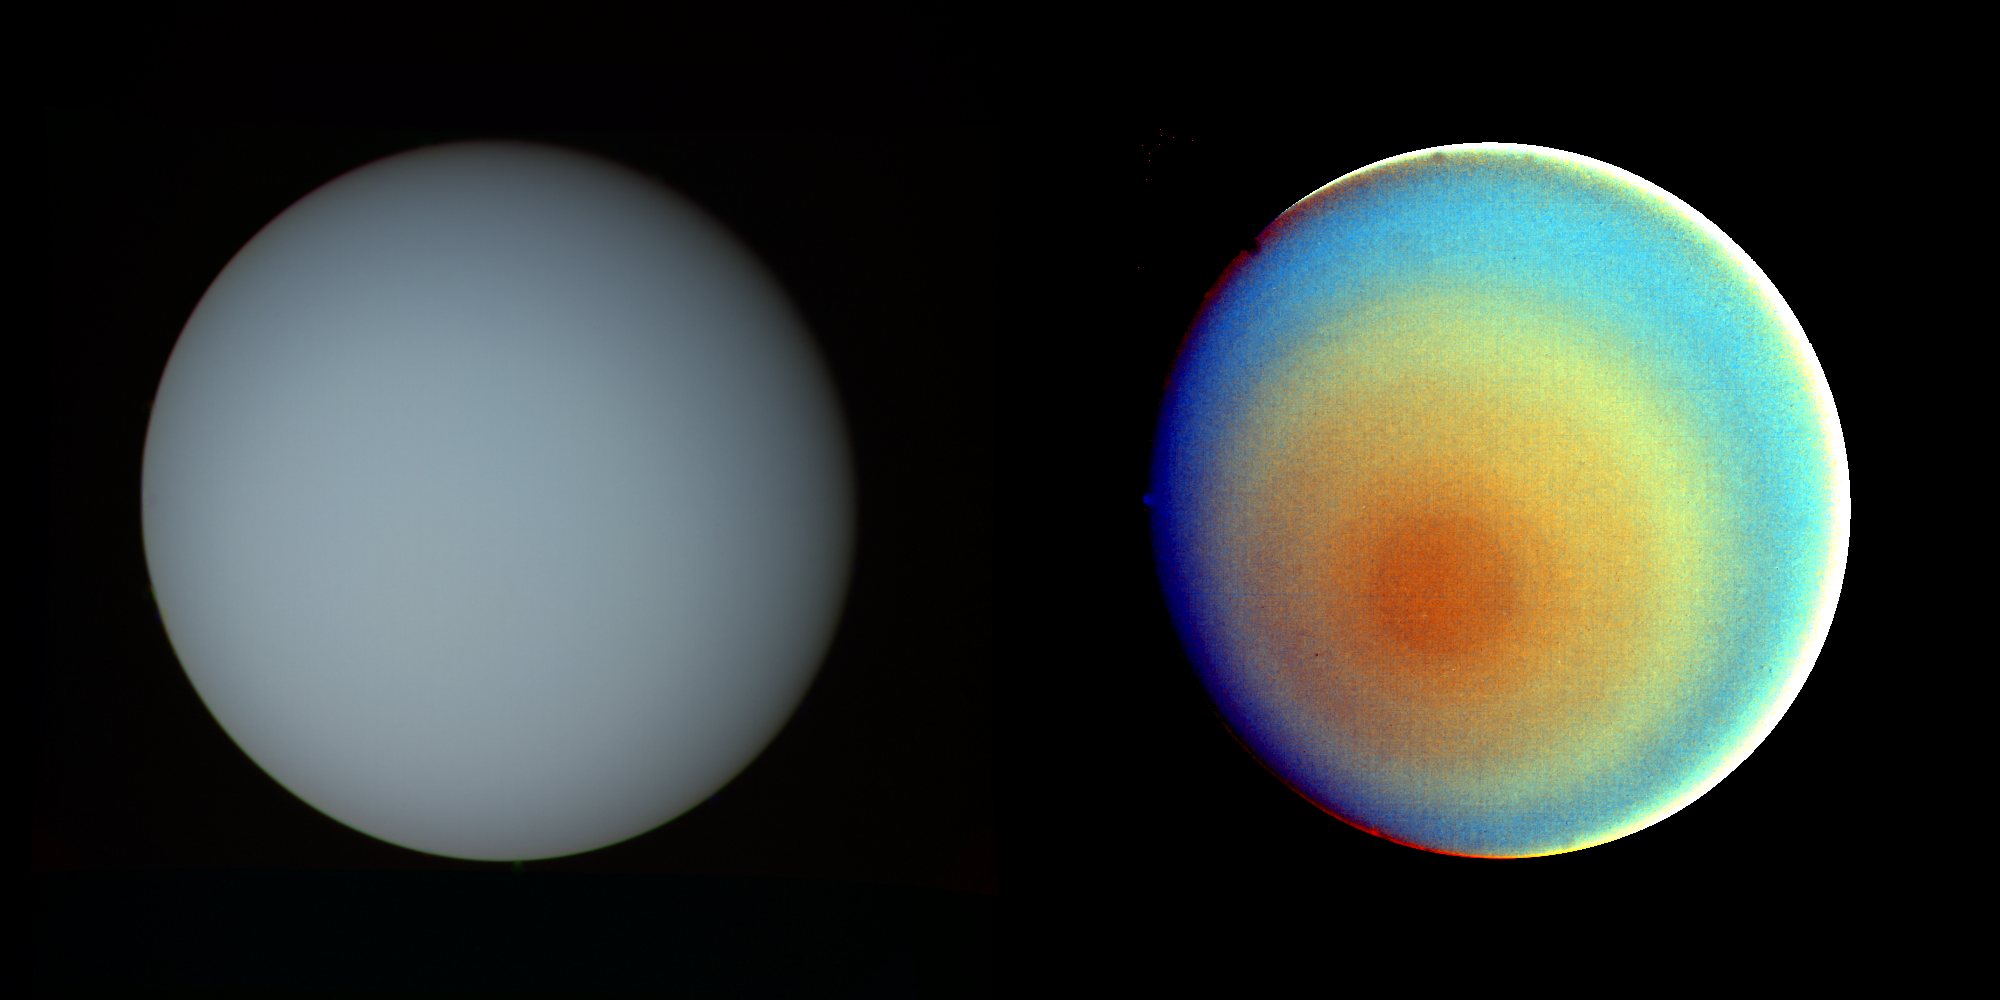

Uranus in True and False Color

These two pictures of Uranus — one in true color (left) and the other in false color — were compiled from images returned Jan. 17, 1986, by the narrow-angle camera of Voyager 2. The spacecraft was 9.1 million kilometers (5.7 million miles) from the planet, several days from closest approach. The picture at left has been processed to show Uranus as human eyes would see it from the vantage point of the spacecraft. The picture is a composite of images taken through blue, green and orange filters. The darker shadings at the upper right of the disk correspond to the day-night boundary on the planet. Beyond this boundary lies the hidden northern hemisphere of Uranus, which currently remains in total darkness as the planet rotates. The blue-green color results from the absorption of red light by methane gas in Uranus’ deep, cold and remarkably clear atmosphere. The picture at right uses false color and extreme contrast enhancement to bring out subtle details in the polar region of Uranus. Images obtained through ultraviolet, violet and orange filters were respectively converted to the same blue, green and red colors used to produce the picture at left. The very slight contrasts visible in true color are greatly exaggerated here. In this false-color picture, Uranus reveals a dark polar hood surrounded by a series of progressively lighter concentric bands. One possible explanation is that a brownish haze or smog, concentrated over the pole, is arranged into bands by zonal motions of the upper atmosphere. The bright orange and yellow strip at the lower edge of the planet’s limb is an artifact of the image enhancement. In fact, the limb is dark and uniform in color around the planet. The Voyager project is managed for NASA by the Jet Propulsion Laboratory.

Credit: NASA/JPL